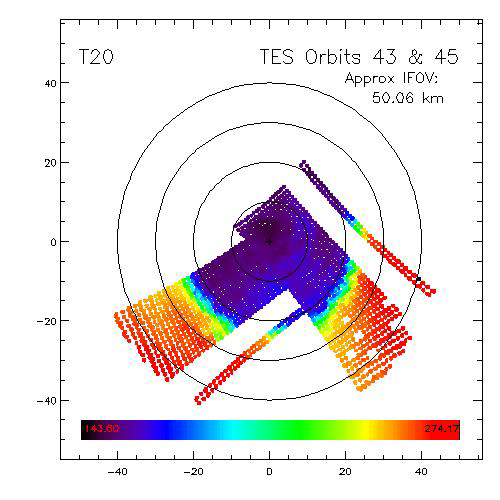

Dark Dry Ice on Southern Cap – Thermal Image

The early part of the Mars Global Surveyor mission provided good TES coverage of the Mars south polar region. These data allow mapping of the polar cap recession, surface and atmospheric temperatures, and albedo features found within the seasonal cap itself (Kieffer et al., 1998, Titus et al., 1998).

During the period observed, the seasonal south polar cap retreated continuously and asymmetrically around the geographic pole, much the way Viking observed in 1976-1977 (Kieffer et al., 1977). One of the most dominant albedo features on the seasonal cap is a region that appears almost as dark as bare ground, but yet remains cold. We refer to this region, generally located between latitudes 85°S and 75°S and longitudes 150°W and 310°W, as the Cryptic region.

A re-examination of the IRTM data revealed that the Cryptic region was not unique to the TES era, but also was quite apparent during the Viking era. Interesting enough, Antoniadi (Blunck, 1977) observed dark regions forming on the season cap that loosely correlates to the Cryptic region: Depressio Magna (1909) and Depressio Parva (1929). These depressios were located at 270° W, 78°S and 166° W, 76°S, respectively.

Analysis of both the TES and IRTM data indicate that the Cryptic region is unique in its thermophysical properties relative to the rest of the cap. The region is a repeatable event that occupies the same general area from year to year. It is darker and slightly warmer than the rest of the south polar cap. Even though the Cryptic region is slightly warmer, it must still be CO2 buffered since it remains “cold” for several days.

Spectral analysis of the TES longward of the 15 micron atmospheric band shows that the Cryptic region shows less spectral than the rest of the polar cap. This suggests that the region may be composed of “ice,” as opposed to snow or frost (Hansen, 1998). Further spectral analysis on going.

This image is a map of TES data, showing TES “T20” of the south polar cap. (The TES “T20” is a synthetic band created by convolving the response function of the IRTM 20µm filter with the TES spectra.) The image is a composite from the first rolls of orbit 43 (Ls =219.2°, Nov 17, 1997) and orbit 45 (Ls=220.8°, Nov 20, 1997). The Cryptic region is the blue area curving along the 80°S latitude line. The region shows up in this image as only slightly warmer than the rest of the polar cap, but still too cold to be bare ground.

See also the Lambert Albedo Image PIA02332.

Credit: NASA/JPL/USGS Flagstaff